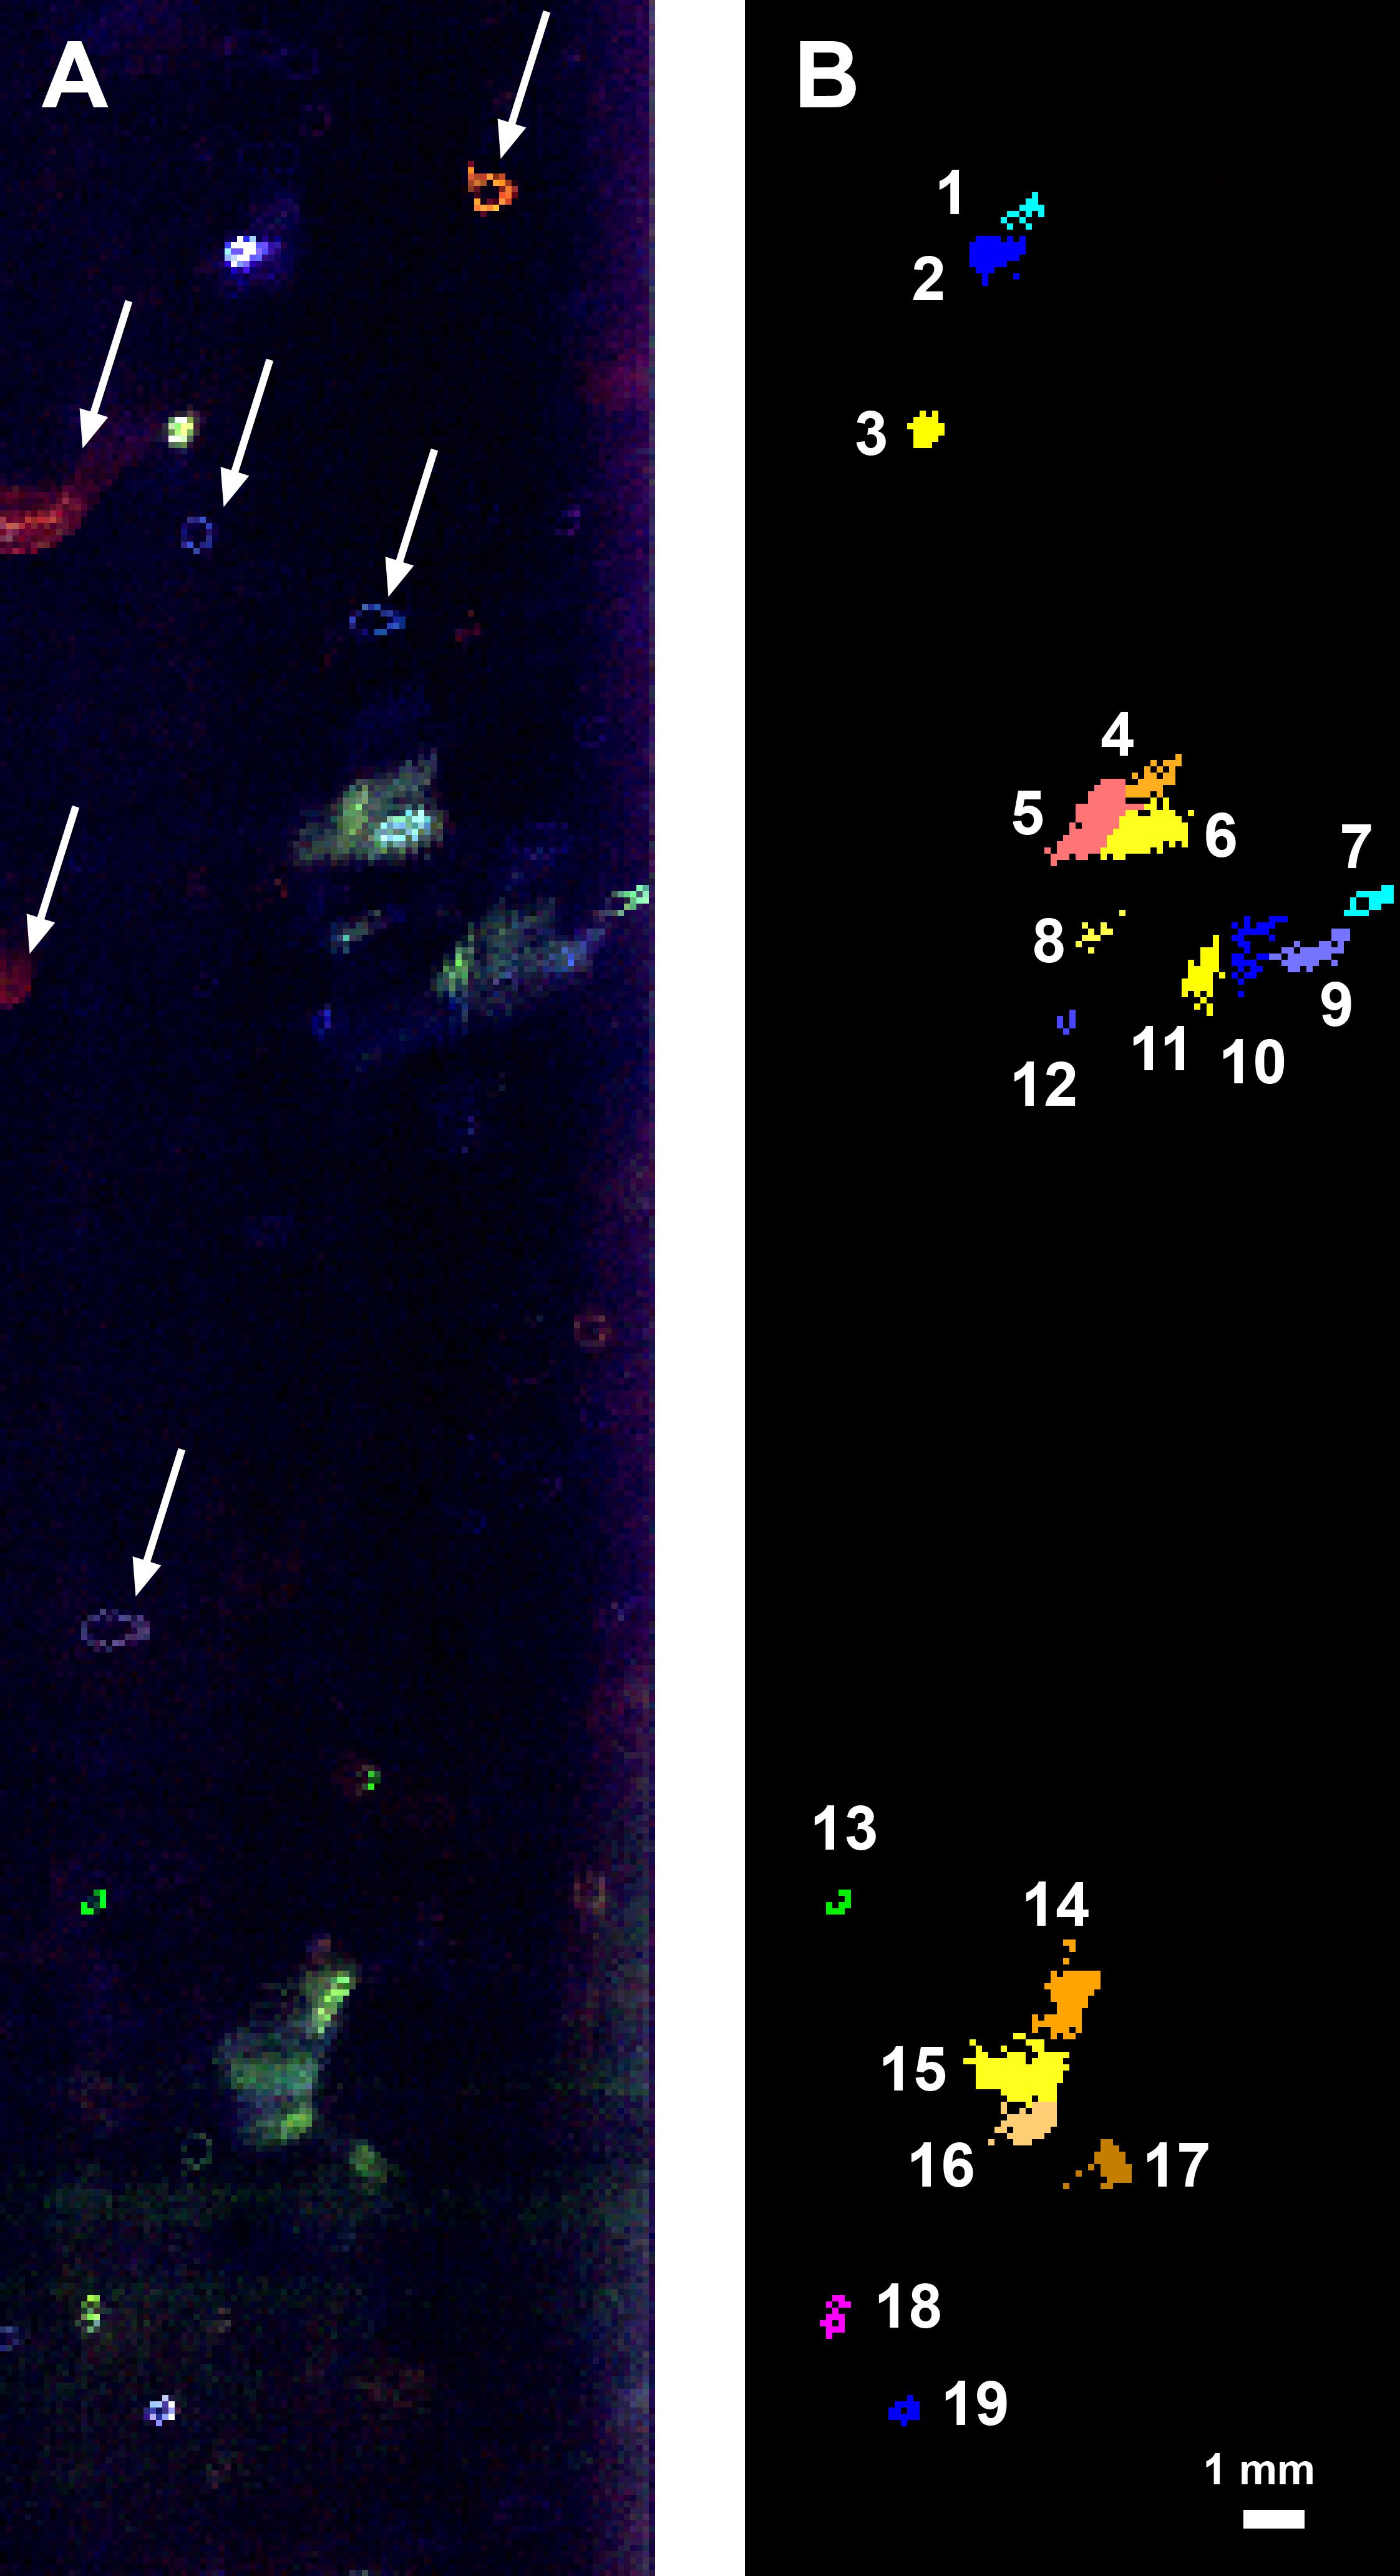

Fluorescence Map of a Greenland Borehole

This fluorescence map of the inside wall of an ice borehole near Greenland’s Summit Station was produced at a depth of 307.7 feet (93.8 meters) into the ice sheet by the WATSON (Wireline Analysis Tool for the Subsurface Observation of Northern ice sheets) instrument. Recorded during a 2019 field test of the WATSON instrument, the left panel shows the variety of biosignatures that were detected in the ice — different colors represent different organic molecules, some of which are likely microbes. The arrows highlight artifacts on the instrument’s optical window, not biosignatures in the ice.

In the right panel, the biosignature detections have been colorized to indicate the different features detected. Blotches that are the same color are likely made of the same chemicals. The numbers list the different and distinct features that WATSON detected at that depth in the ice.

WATSON could one day be launched aboard a robotic mission to seek out biosignatures on the ocean moons of Enceladus, Europa, or even Titan. The WATSON team hopes to test the instrument in a variety of cold locations on Earth to see how the distribution and variety of biosignatures change depending on where they are. By testing WATSON in different “Earth analogs,” scientists would be able to better understand the chemical fingerprints of any biosignatures detected on other worlds.

Credit: NASA/JPL-Caltech